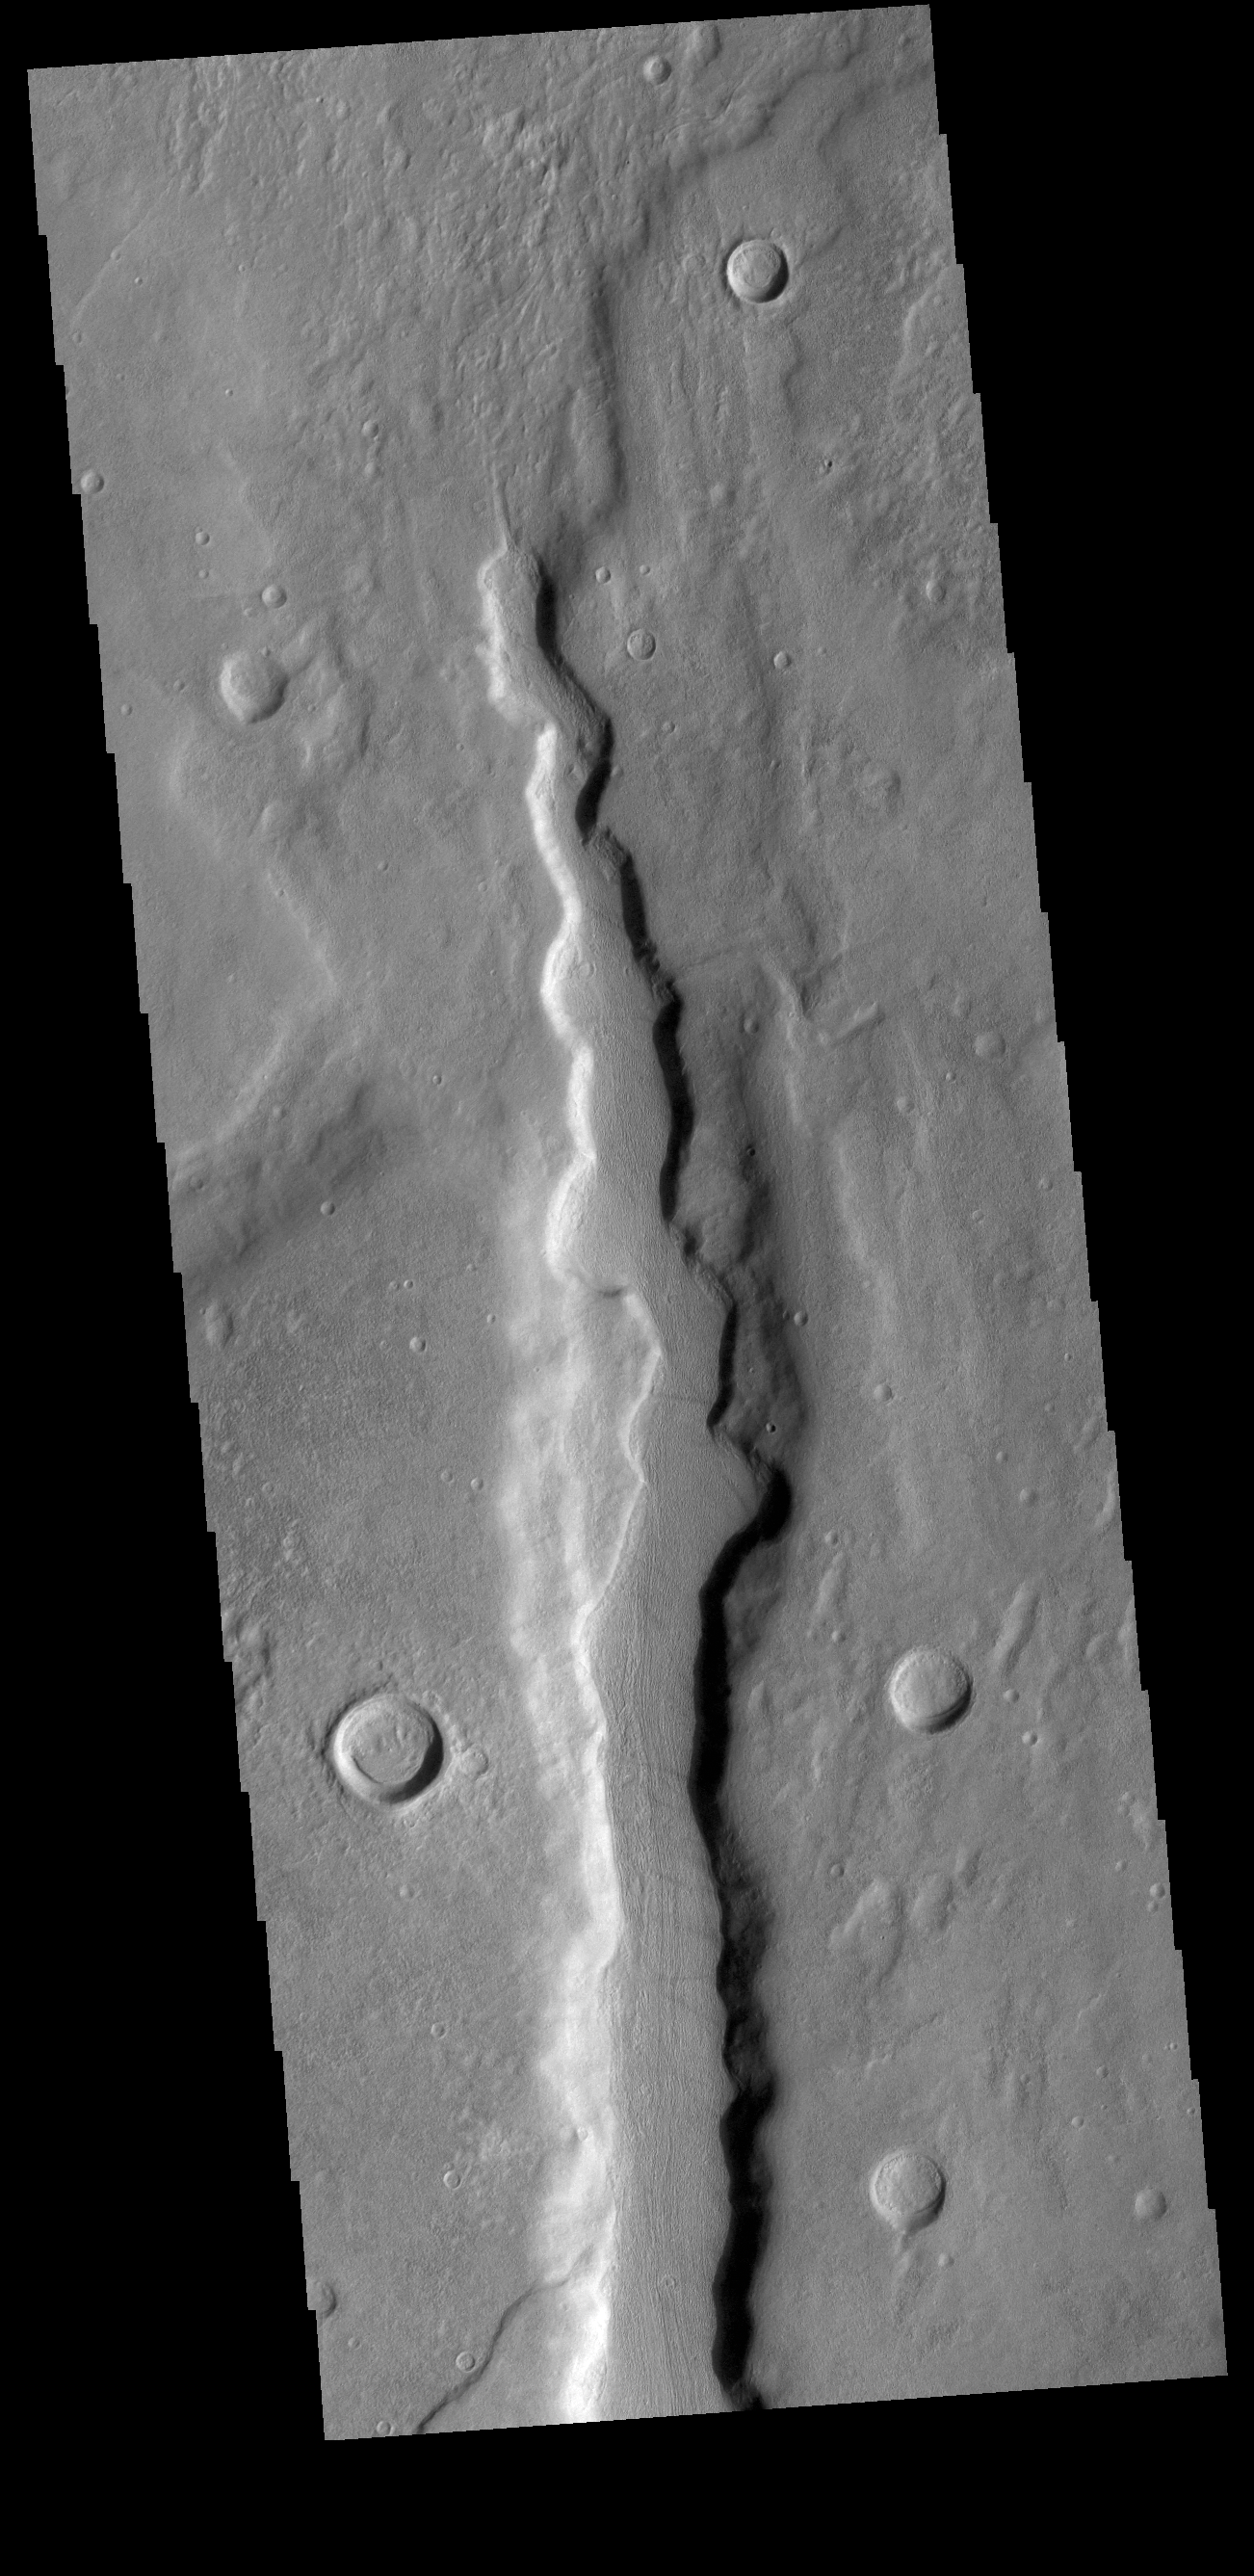

Coracis Fossae

Today’s VIS image shows one of the numerous channel features that dissect the highlands between Solis Planum and Aonia Terra. The linear features in the region include both tectonic graben and fluvial channels.

Credit: NASA/JPL-Caltech/ASU